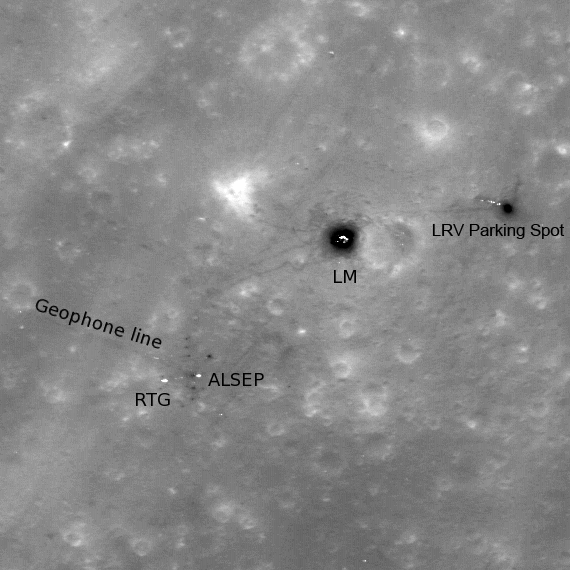

Apollo 16, Footsteps Under High Sun

High-sun image of the Apollo 16 landing site showing the lunar module descent stage, various pieces of equipment, and disturbed lunar soil (seen as darker lines and areas) which marks where John Young and Charles Duke traversed in the spring of 1972. LROC image M109134835L, 296 meters, or 971 feet, across.

The lunar module Orion landed in the Descartes highlands of the Moon on 21 April 1972. The Apollo 16 mission targeted a highland region. Originally thought to be a volcanic site, the samples returned by Apollo 16 actually indicated that the highlands of the Moon primarily consist of impact-formed rocks (breccias), a substantial scientific result.

NASA’s Goddard Space Flight Center built and manages the mission for the Exploration Systems Mission Directorate at NASA Headquarters in Washington. The Lunar Reconnaissance Orbiter Camera was designed to acquire data for landing site certification and to conduct polar illumination studies and global mapping. Operated by Arizona State University, LROC consists of a pair of narrow-angle cameras (NAC) and a single wide-angle camera (WAC). The mission is expected to return over 70 terabytes of image data.

Credit: NASA/GSFC/Arizona State University